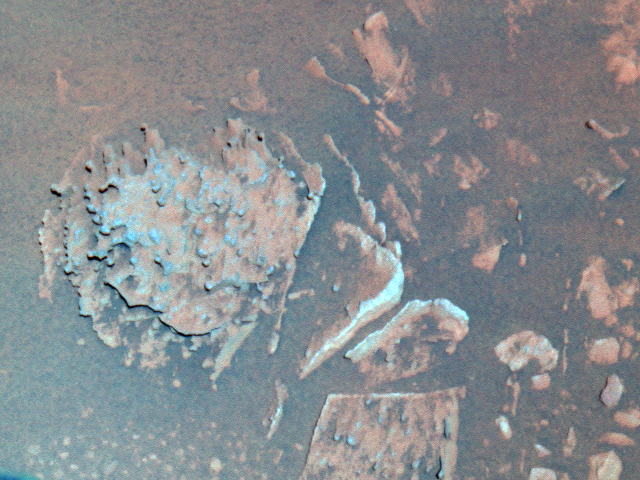

‘Pot of Gold’ Close-up

This false-color image taken by the panoramic camera on the Mars Exploration Rover Spirit shows a close-up of the rock dubbed “Pot of Gold” (left), which is located near the base of the “Columbia Hills” in Gusev Crater. Scientists are intrigued by this unusual-looking, nodule-covered rock and plan to investigate its detailed chemistry in coming sols. This picture was taken on sol 159 (June 14, 2004).

Credit: NASA/JPL/Cornell